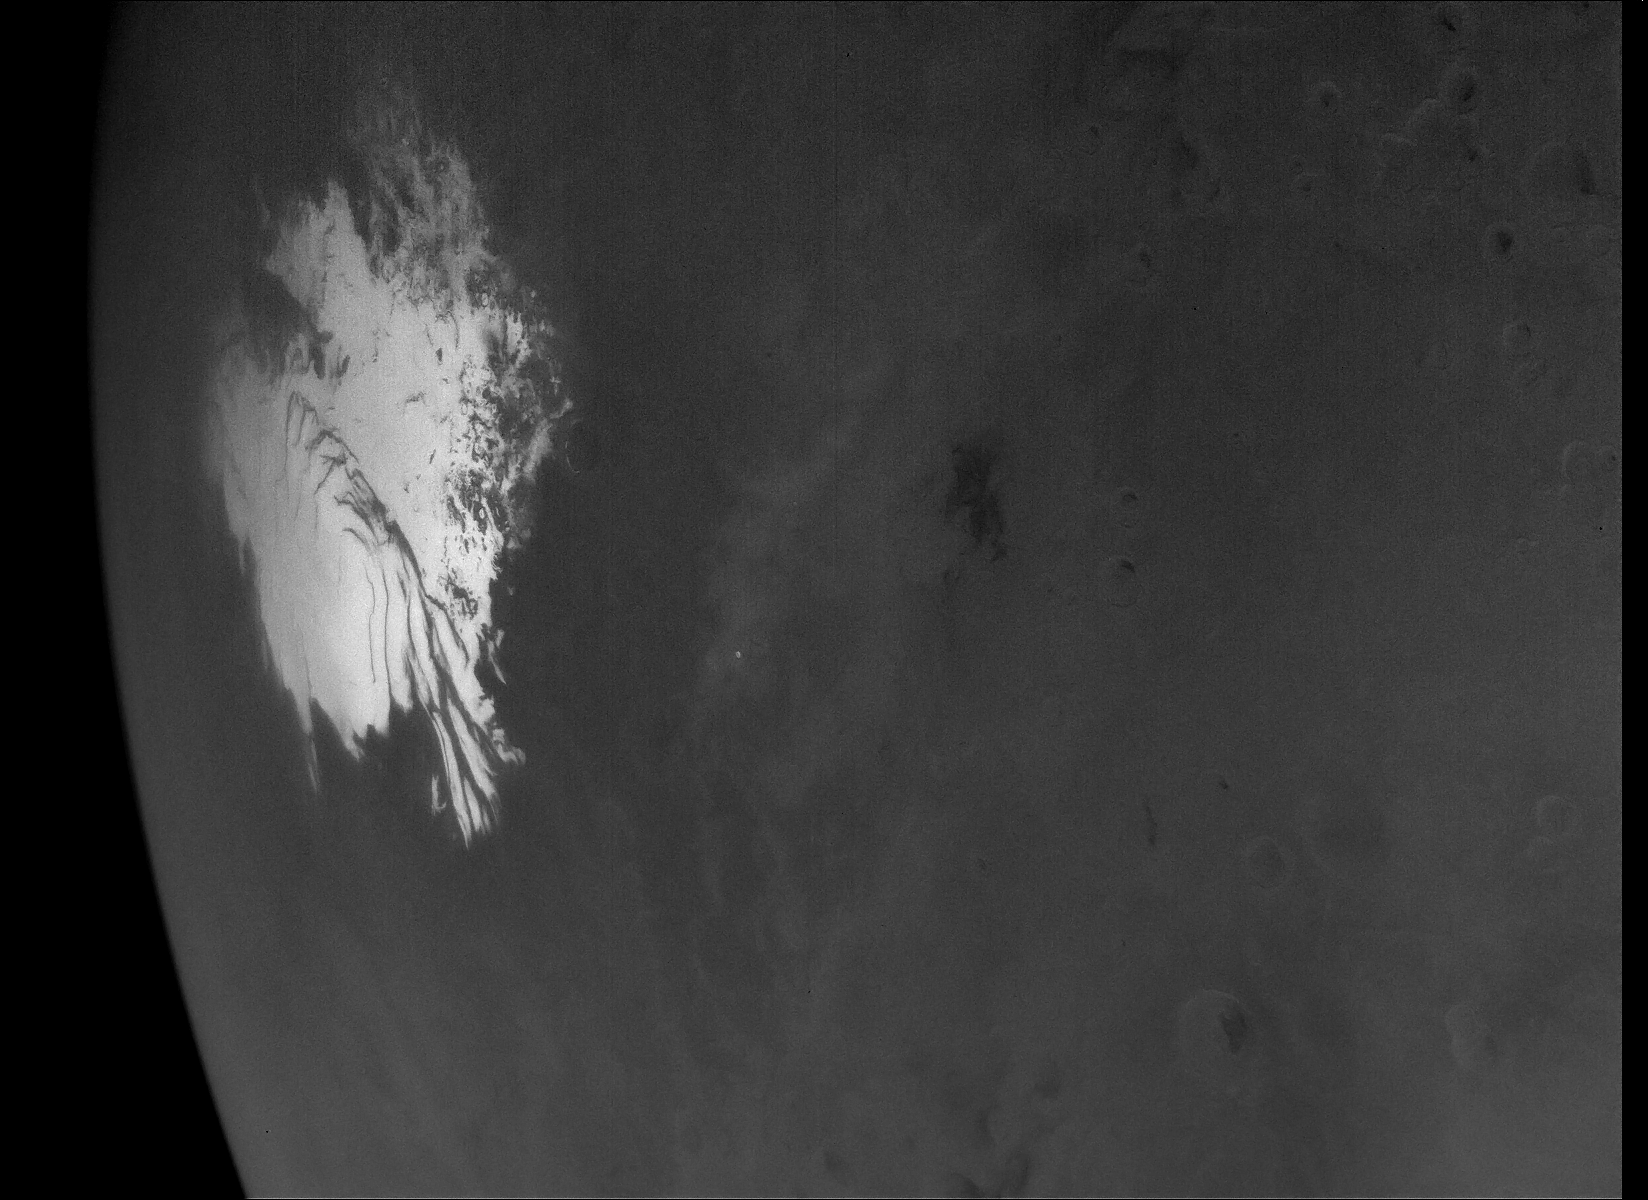

Psyche’s High-Resolution View of Mars’ South Pole

This is the highest-resolution view of the water ice-rich south polar cap of Mars captured by NASA’s Psyche mission after it made its close approach with the planet for a gravity assist. The image scale is around 0.7 miles per pixel (1.14 kilometers per pixel). The cap itself extends across more than 430 miles (700 kilometers). The image was acquired with Imager A on May 15, 2026, at about 1:53 p.m. PDT.

With Mars in the rearview mirror, the spacecraft will soon resume use of its solar-electric propulsion system to make a beeline to the main asteroid belt, between the orbits of Mars and Jupiter. When it arrives in August 2029, it will insert itself into orbit around the asteroid Psyche, which is thought to be the partial core of a planetesimal, a building block of an early planet.

Credit: NASA/JPL-Caltech/ASU